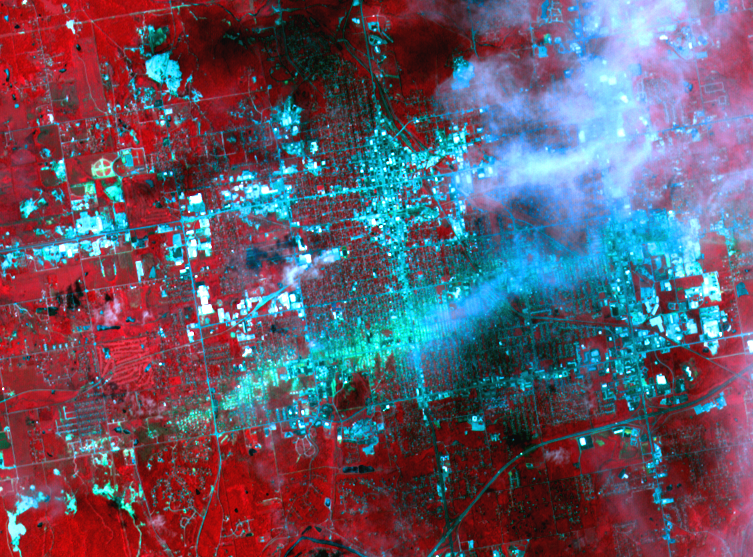

ASTER Sees Path of Destruction from Joplin, Mo. Tornado

On May 30, 2011, a week after an EF-5 tornado swept through the city of Joplin, Mo, the Advanced Spaceborne Thermal Emission and Reflection Radiometer (ASTER) instrument on NASA’s Terra spacecraft captured this image showing the track of the deadly tornado through the city. An estimated 30 percent of the city was damaged or destroyed by the 200-mile (322-kilometer) per hour winds, and more than 120 people lost their lives. On the image, vegetation is displayed in bright red, buildings are blue-cyan in color, and the track of the tornado appears as a green-blue track running horizontally across the image from the lower left to right center. Some thin clouds in white and their shadows are seen on the right side of the image. The image covers an area of 5.2 by 7 miles (8.4 by 11.3 kilometers) and is located at 37.1 degrees north latitude, 94.5 degrees west longitude.

With its 14 spectral bands from the visible to the thermal infrared wavelength region and its high spatial resolution of 15 to 90 meters (about 50 to 300 feet), ASTER images Earth to map and monitor the changing surface of our planet. ASTER is one of five Earth-observing instruments launched Dec. 18, 1999, on Terra. The instrument was built by Japan’s Ministry of Economy, Trade and Industry. A joint U.S./Japan science team is responsible for validation and calibration of the instrument and data products.

The broad spectral coverage and high spectral resolution of ASTER provides scientists in numerous disciplines with critical information for surface mapping and monitoring of dynamic conditions and temporal change. Example applications are: monitoring glacial advances and retreats; monitoring potentially active volcanoes; identifying crop stress; determining cloud morphology and physical properties; wetlands evaluation; thermal pollution monitoring; coral reef degradation; surface temperature mapping of soils and geology; and measuring surface heat balance.

The U.S. science team is located at NASA’s Jet Propulsion Laboratory, Pasadena, Calif. The Terra mission is part of NASA’s Science Mission Directorate, Washington, D.C.

Credit: NASA/GSFC/METI/ERSDAC/JAROS, and U.S./Japan ASTER Science Team